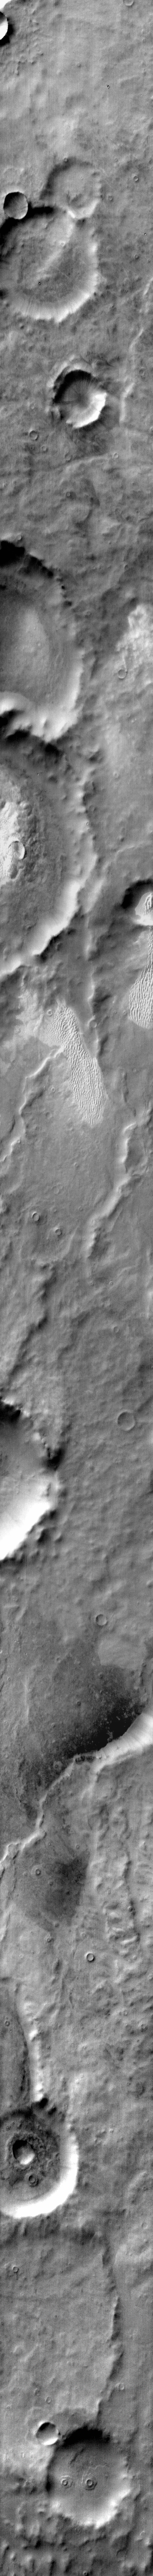

Dunes in IR Terra Cimmeria

This daytime IR image of Terra Cimmeria shows dunes occurring both on crater floors and on the plains between the craters.

Image information: IR instrument. Latitude -63.9N, Longitude 159.9E. 111 meter/pixel resolution.

Please see the THEMIS Data Citation Note for details on crediting THEMIS images.

Note: this THEMIS visual image has not been radiometrically nor geometrically calibrated for this preliminary release. An empirical correction has been performed to remove instrumental effects. A linear shift has been applied in the cross-track and down-track direction to approximate spacecraft and planetary motion. Fully calibrated and geometrically projected images will be released through the Planetary Data System in accordance with Project policies at a later time.

NASA’s Jet Propulsion Laboratory manages the 2001 Mars Odyssey mission for NASA’s Office of Space Science, Washington, D.C. The Thermal Emission Imaging System (THEMIS) was developed by Arizona State University, Tempe, in collaboration with Raytheon Santa Barbara Remote Sensing. The THEMIS investigation is led by Dr. Philip Christensen at Arizona State University. Lockheed Martin Astronautics, Denver, is the prime contractor for the Odyssey project, and developed and built the orbiter. Mission operations are conducted jointly from Lockheed Martin and from JPL, a division of the California Institute of Technology in Pasadena.

Credit: NASA/JPL/ASU